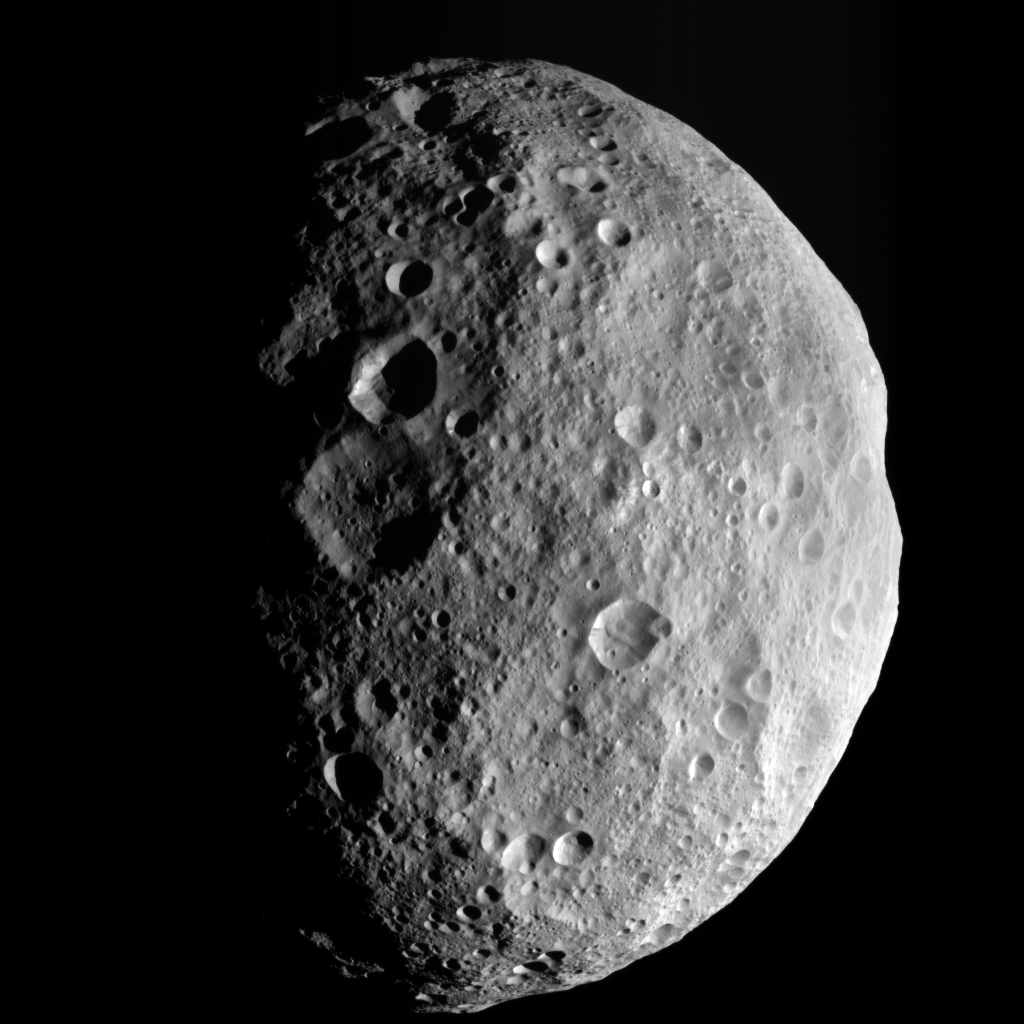

A Last Look Back at Vesta

This image is from the last sequence of images NASA’s Dawn spacecraft obtained of the giant asteroid Vesta, looking down at Vesta’s north pole as it was departing. When Dawn arrived in July 2011, Vesta’s northern region was in darkness. After more than a year at Vesta, the sunlight has now made it to Vesta’s north pole, which is in the middle of the image.

This image was taken by Dawn’s framing camera on Aug. 26, 2012. Dawn escaped from Vesta’s orbit on Sept. 4, 2012 PDT (Sept. 5, 2012 CET).

The Dawn mission to Vesta and Ceres is managed by NASA’s Jet Propulsion Laboratory, a division of the California Institute of Technology in Pasadena, for NASA’s Science Mission Directorate, Washington D.C. UCLA is responsible for overall Dawn mission science. The Dawn framing cameras have been developed and built under the leadership of the Max Planck Institute for Solar System Research, Katlenburg-Lindau, Germany, with significant contributions by DLR German Aerospace Center, Institute of Planetary Research, Berlin, and in coordination with the Institute of Computer and Communication Network Engineering, Braunschweig. The framing camera project is funded by the Max Planck Society, DLR, and NASA/JPL.

Credit: NASA/JPL-Caltech/UCLA/MPS/DLR/IDA